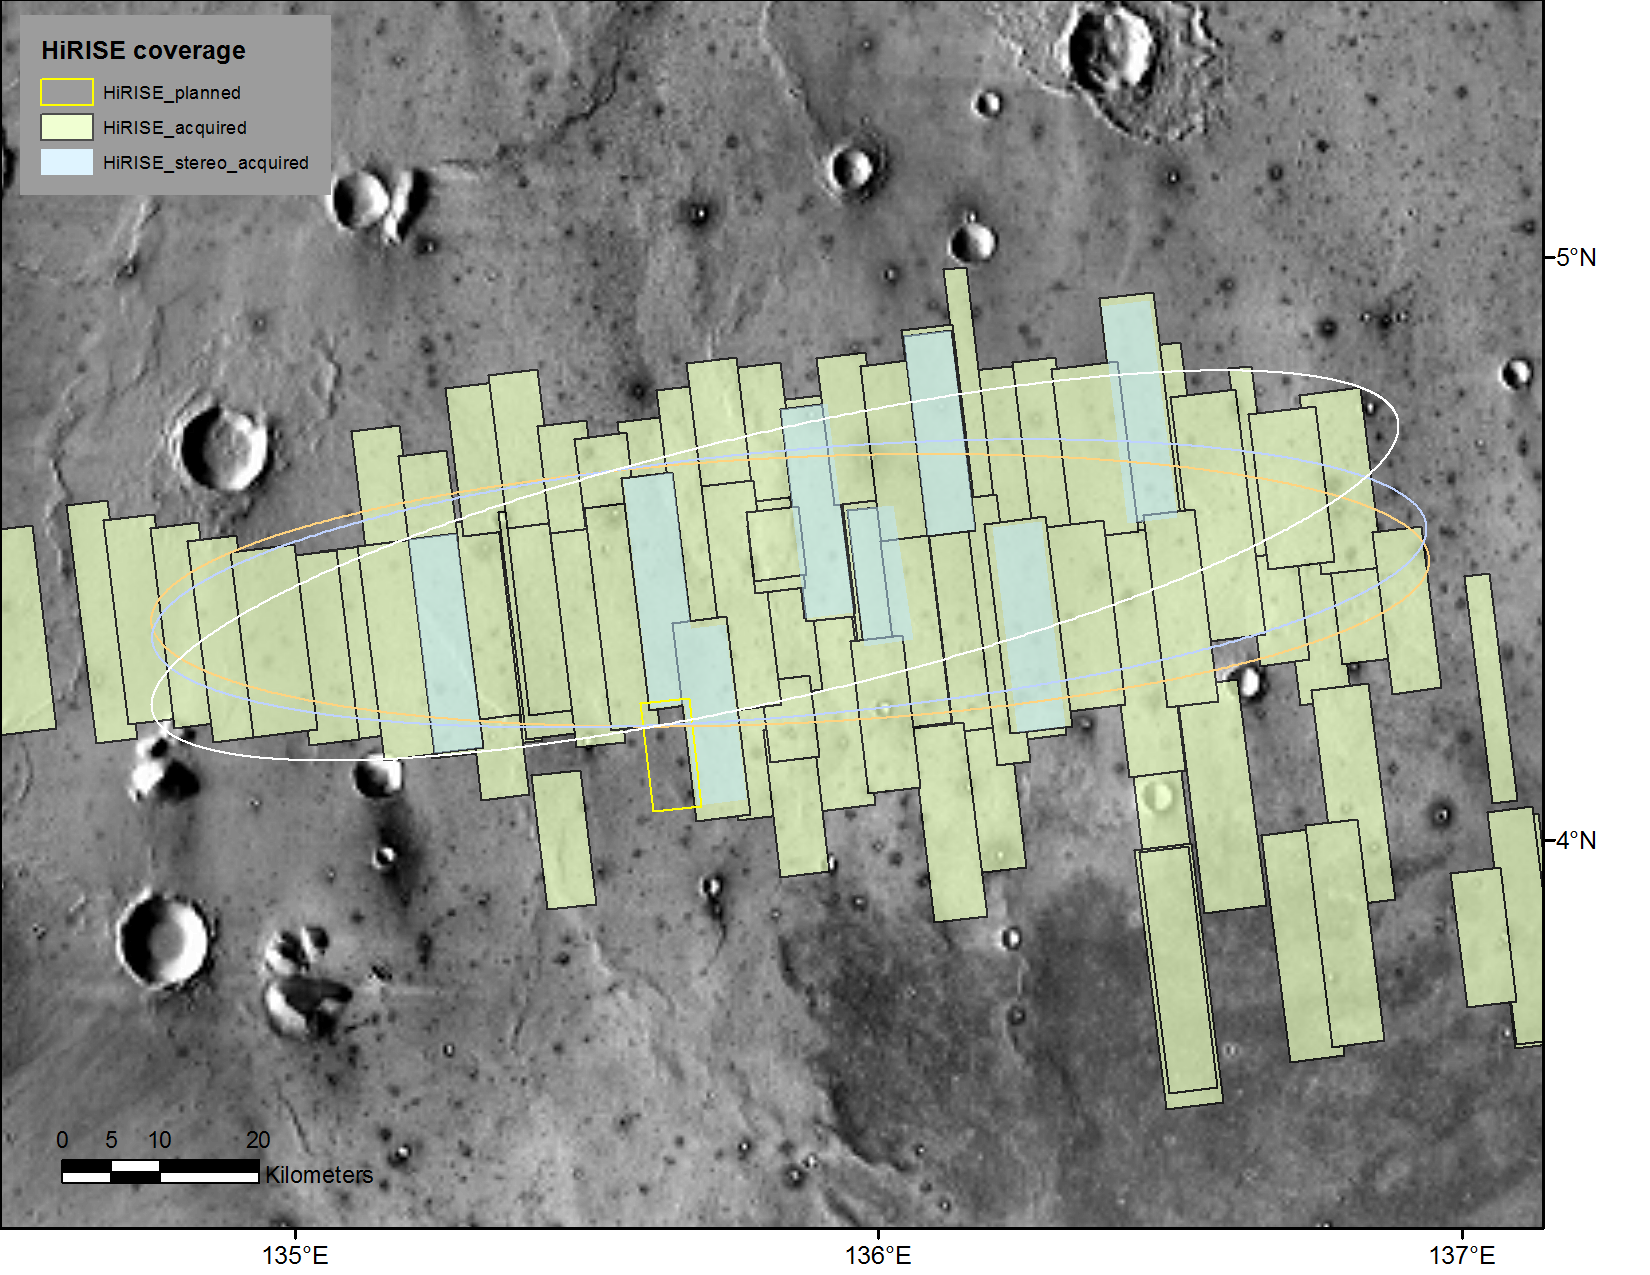

Advance Inspection of NASA’s Next Mars Landing Site

This map shows footprints of images taken from Mars orbit by the High Resolution Imaging Science Experiment (HiRISE) camera as part of advance analysis of the area where NASA’s InSight mission will land in 2018. The final planned image of the set is targeted to fill in the yellow-outlined rectangle on March 30, 2017.

HiRISE is one of six science instruments on NASA’s Mars Reconnaissance Orbiter, which reached Mars in 2006 and surpassed 50,000 orbits on March 27, 2017.

The map covers an area about 100 miles (160 kilometers) across.

HiRISE has been used since 2006 to inspect dozens of candidate landing sites on Mars, including the sites where the Phoenix and Curiosity missions landed in 2008 and 2012. The site selected for InSight’s Nov. 26, 2018, landing is on a flat plain in the Elysium Planitia region of Mars, between 4 and 5 degrees north of the equator.

HiRISE images are detailed enough to reveal individual boulders big enough to be a landing hazard. The March 30 observation that completes the planned advance imaging of this landing area brings the number of HiRISE images of the area to 73. Some are pairs covering the same ground. Overlapping observations provide stereoscopic, 3-D information for evaluating characteristics such as slopes. On this map, coverage by stereo pairs is coded in pale blue, compared to the gray-green of single HiRISE image footprints.

The ellipses on the map are about 81 miles (130 kilometers) west-to-east by about 17 miles (27 kilometers) north-to-south. InSight has about 99 percent odds of landing within the ellipse for which it is targeted. The three ellipses indicate landing expectations for three of the possible InSight launch dates: white outline for launch at the start of the launch period, on May 5, 2018; blue for launch on May 26, 2018; orange for launch on June 8, 2018.

InSight — an acronym for “Interior Exploration using Seismic Investigations, Geodesy and Heat Transport” — will study the deep interior of Mars to improve understanding about how rocky planets like Earth formed and evolved.

The University of Arizona, Tucson, operates HiRISE, which was built by Ball Aerospace & Technologies Corp., Boulder, Colorado. NASA’s Jet Propulsion Laboratory, a division of Caltech in Pasadena, California, manages the Mars Reconnaissance Orbiter Project and the InSight Project for NASA’s Science Mission Directorate, Washington. Lockheed Martin Space Systems, Denver, built the orbiter and is building the lander.

Credit: NASA/JPL-Caltech/Univ. of Arizona